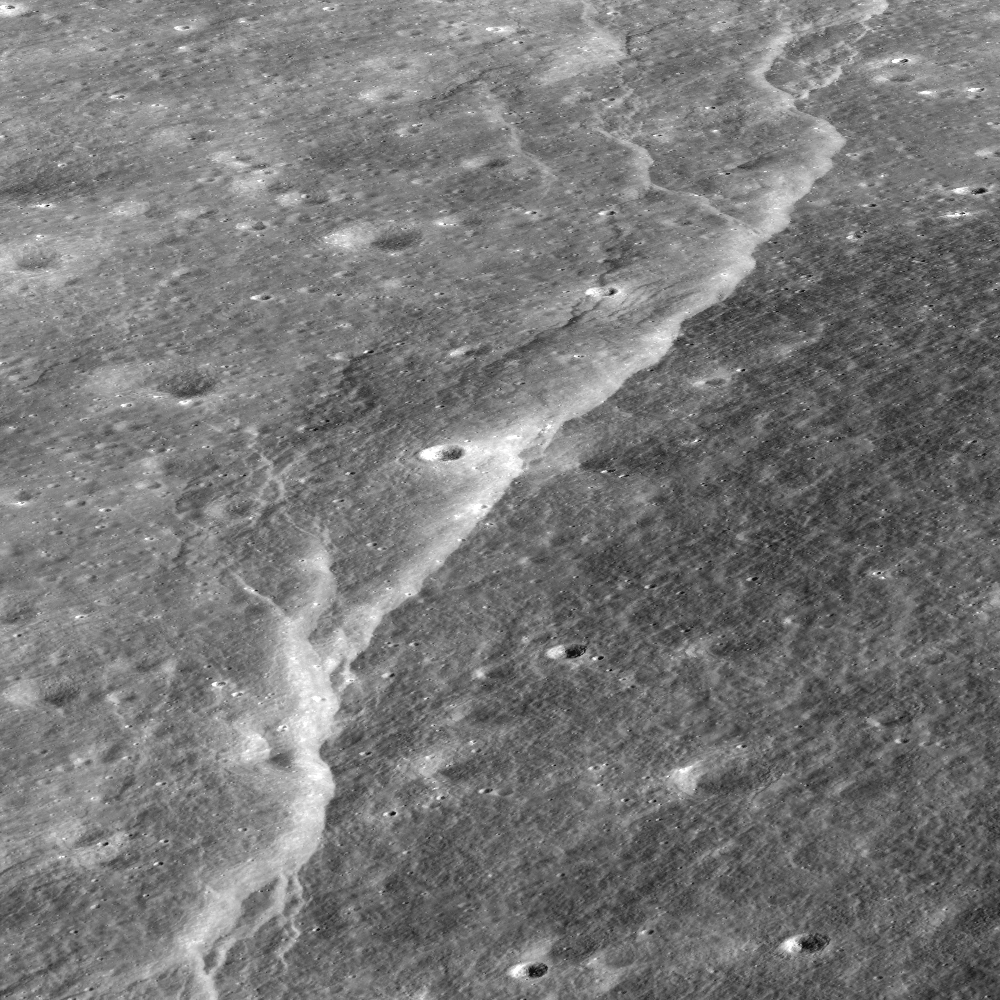

Slipher Crater: Fractured Moon in 3-D

Over time, the surface of the Moon fractures and buckles as it cools and shrinks, resulting in spectacular landforms. Stereo images provided by the LROC NAC allow a detailed look at these amazing features; view is to the east, foreground to background distance is ~3 kilometers (1.8 miles).

The wall of Slipher crater is deformed by one of many scarps found in the lunar highlands, which are thought to form as the Moon shrinks due to magma deep inside the Moon cooling and “freezing” to solid rock. Unlike water-ice (ice floats), most rocks are denser than their magma (you can think of water as magma and ice as rock), meaning rocks occupy less volume than their parent melt. As the interior of the Moon shrinks due to this volume change, the outer crust of the Moon wrinkles and folds, and the linear, rounded shape of the lobate scarp occurs as the crust breaks and one segment is thrust on top of another.

NASA’s Goddard Space Flight Center built and manages the mission for the Exploration Systems Mission Directorate at NASA Headquarters in Washington. The Lunar Reconnaissance Orbiter Camera was designed to acquire data for landing site certification and to conduct polar illumination studies and global mapping. Operated by Arizona State University, LROC consists of a pair of narrow-angle cameras (NAC) and a single wide-angle camera (WAC). The mission is expected to return over 70 terabytes of image data.

Credit: NASA/GSFC/Arizona State University